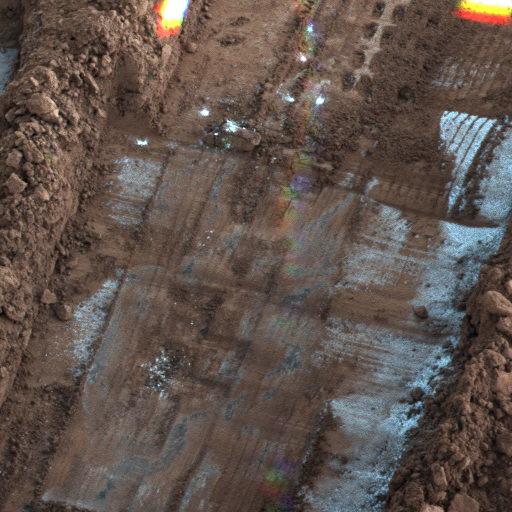

Frost seen on Snow White Trench

The Surface Stereo Imager (SSI) on NASA’s Phoenix Mars Lander took this shadow-enhanced false color image of the “Snow White” trench, on the eastern end of Phoenix’s digging area. The image was taken on Sol 144, or the 144th day of the mission, Oct. 20, 2008. Temperatures measured on Sol 151, the last day weather data were received, showed overnight lows of minus128 Fahrenheit (minus 89 Celsius) and day time highs in the minus 50 F (minus 46 C) range. The last communication from the spacecraft came on Nov. 2, 2008.

The Phoenix Mission is led by the University of Arizona, Tucson, on behalf of NASA. Project management of the mission is by NASA’s Jet Propulsion Laboratory, Pasadena, Calif. Spacecraft development is by Lockheed Martin Space Systems, Denver.

Photojournal Note: As planned, the Phoenix lander, which landed May 25, 2008 23:53 UTC, ended communications in November 2008, about six months after landing, when its solar panels ceased operating in the dark Martian winter.

Credit: NASA/JPL-Caltech/University Arizona/Texas A&M University